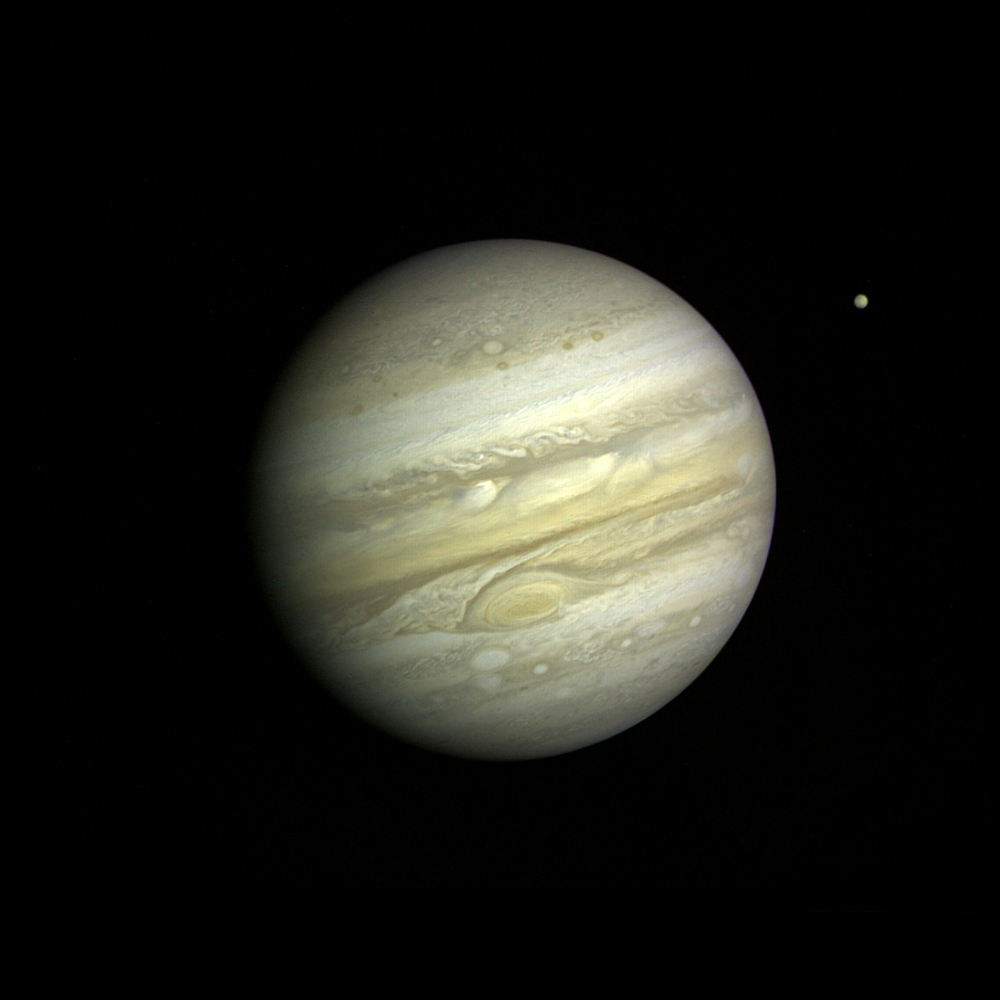

Jupiter with Satellite Io

Voyager 1 took this photo of Jupiter Feb. 1, 1979, at a range of 20 million miles (32.7 million kilometers). Voyager scientists can now see that different colors in clouds around the Great Red Spot imply that the clouds swirl around the spot at varying altitudes. They also observe apparently regular spacing between the small white spots in the southern hemisphere and similar positioning of dark spots in the northern hemisphere. A major activity will be to understand the form and structure of the spots and how they may relate to interactions between the atmospheric composition and its motions. When scientists compare this image with the 6,000 others already taken, they see many changes both large and small. The bright cloud in the equatorial region north of the Great Red Spot, for example, appears to be where bright clouds originate, then stream westward. On the other hand, the bright ovals south of the Great Red Spot were seen to form about 40 years ago, and have remained much the same ever since. The Great Red Spot itself has been observed for hundreds of years though never in the detail seen here. Objects as small as 375 miles (600 kilometers across can be seen in this image. That resolution is the best achieved of Jupiter. This black-and-white photo was taken through blue filter. The Voyager Project is managed for NASA’s Office of Space Science by Jet Propulsion Laboratory.

Credit: NASA/JPL